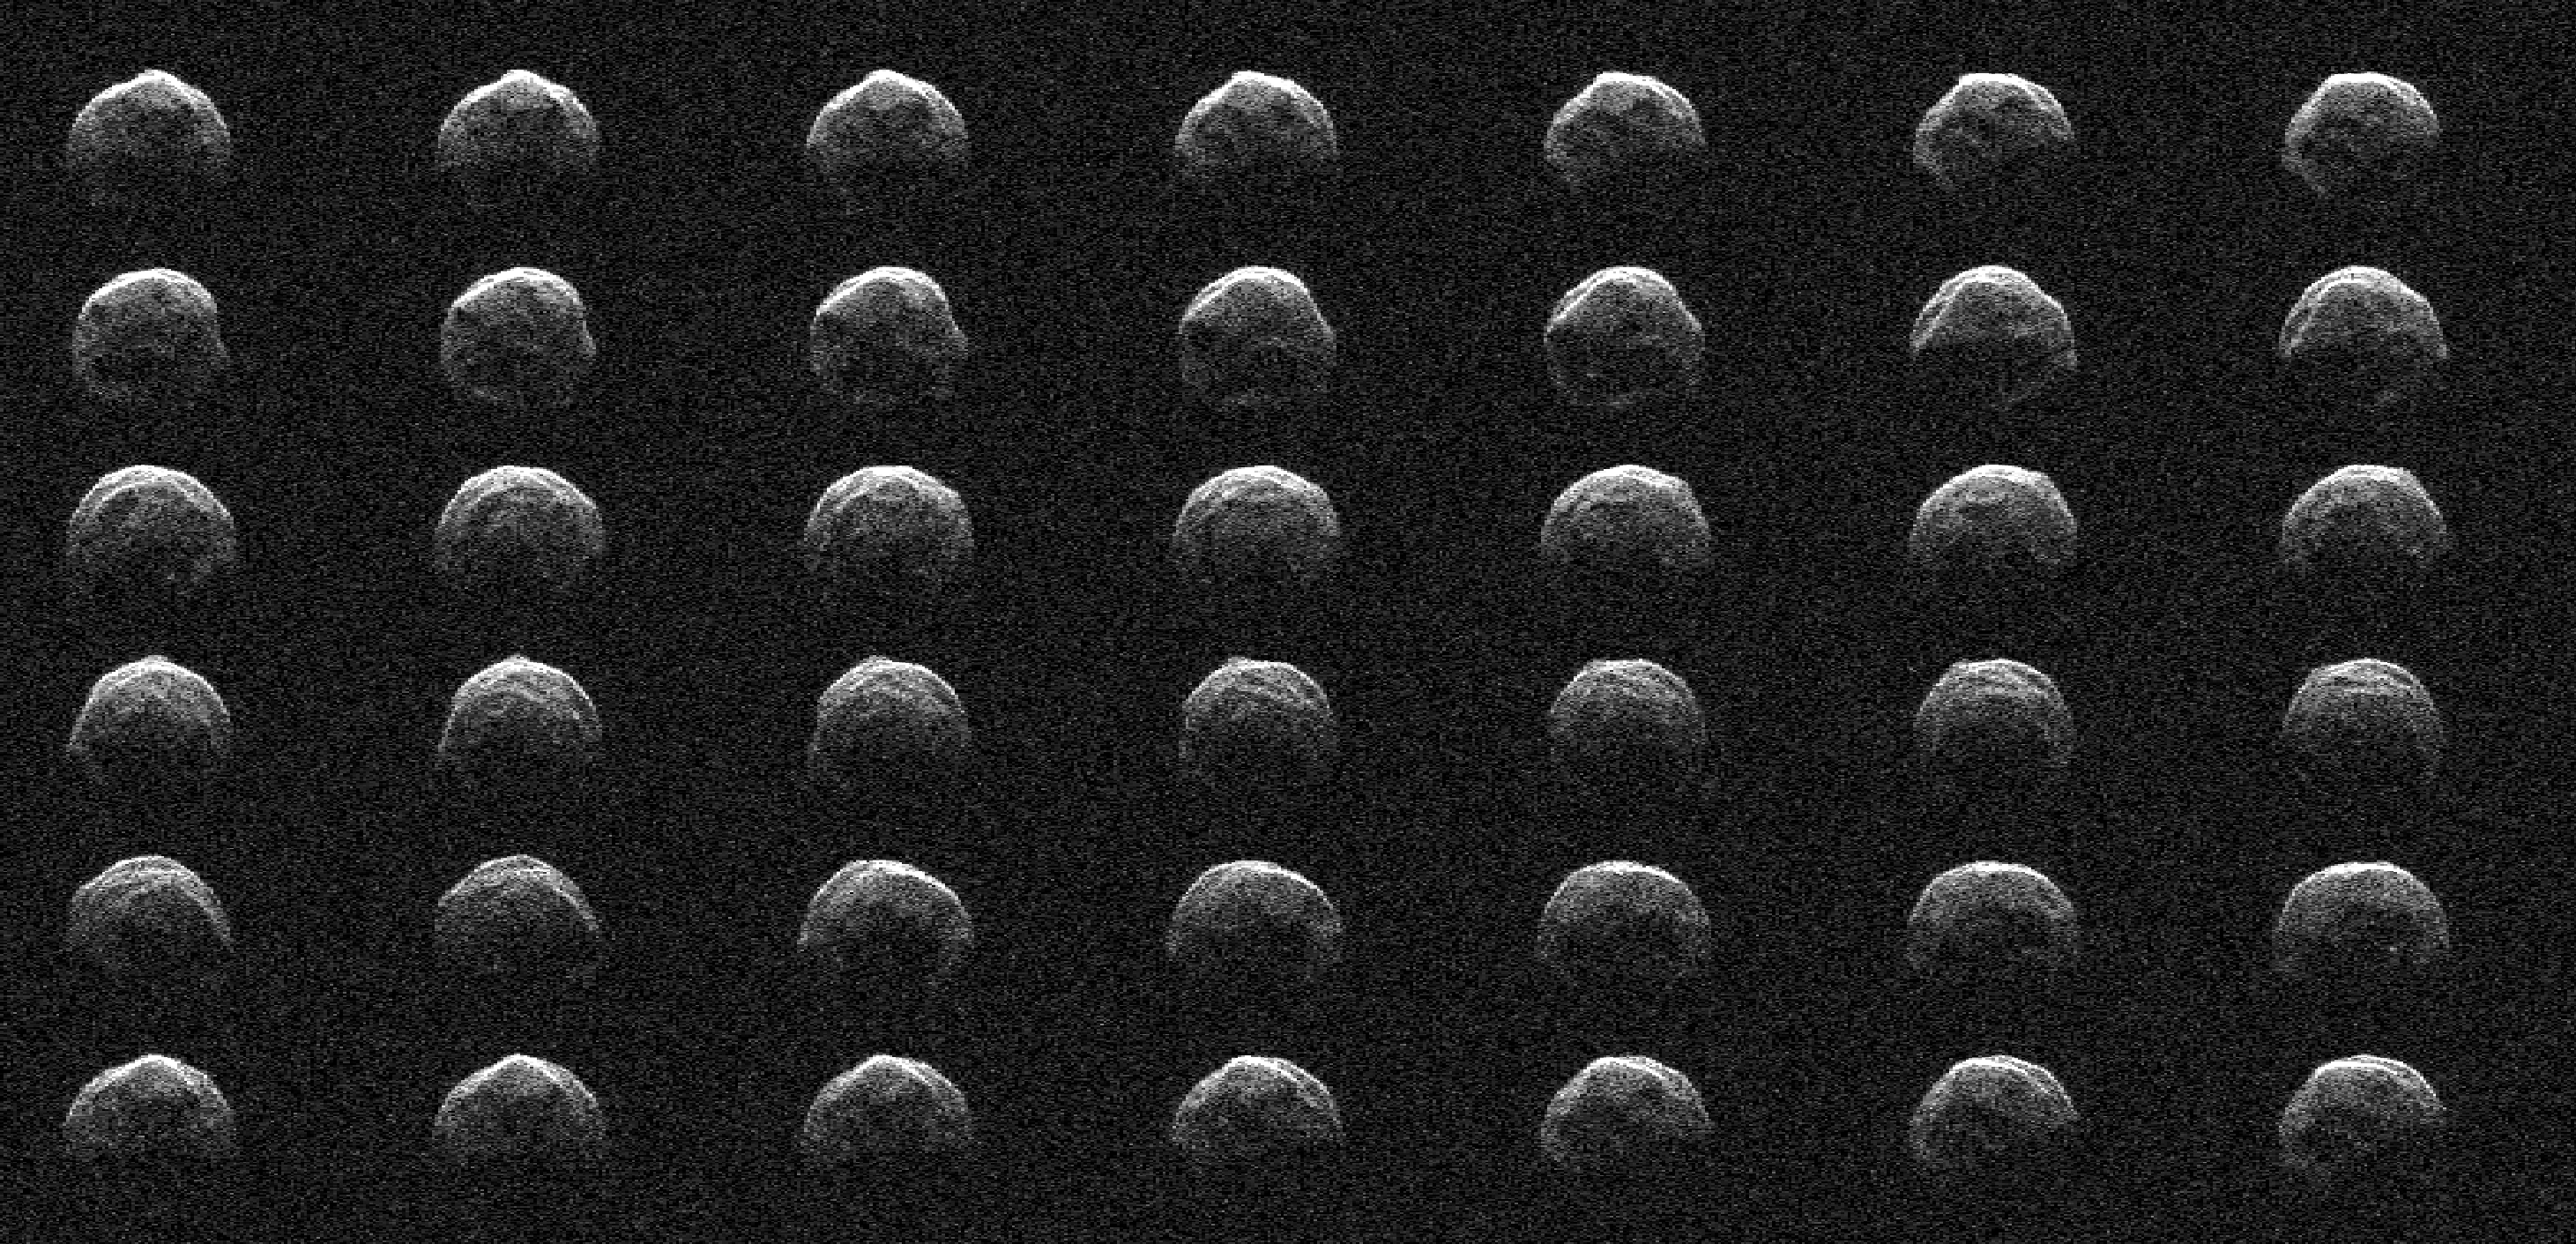

NASA’s Planetary Radar Images Asteroid 2006 HV5

This collage represents a selection of NASA radar observations of near-Earth asteroid 2006 HV5 on April 25, 2023, less than one day before its close approach with our planet at a distance of about 1.5 million miles (2.4 million kilometers, or about 6.3 times the distance between the Moon and Earth). Asteroid 2006 HV5 was discovered by the Lincoln Near-Earth Asteroid Research (LINEAR) program in New Mexico in April 2006. The radar images show that 2006 HV5 is about 1,000 feet (300 meters) across, roughly the height of the Eiffel Tower, confirming size estimates derived from infrared observations made previously by NASA’s NEOWISE mission. 2006 HV5 is classified as a potentially hazardous asteroid as its orbit brings it close to Earth, but its path around the Sun is very well known and the asteroid is not an impact risk to our planet. Asteroids of this size come this close to Earth roughly once a year, on average.

The new observations were made by scientists at NASA’s Jet Propulsion Laboratory using the powerful 230-foot (70-meter) Goldstone Solar System Radar antenna at the Deep Space Network’s facility near Barstow, California. The images confirm the asteroid’s size, while also providing a detailed look at its meatball-like shape.

The asteroid has a rounded appearance, is “squished” at the poles (i.e., it is oblate), and has a rotation period of about 3.6 hours. The sequence of radar images spans slightly more than one rotation. The images, which have a resolution of about 12 feet (3.75 meters) per pixel, reveal surface features such as ridges, flat regions, concavities, and small-scale topography that might indicate boulders.

Credit: NASA/JPL-Caltech